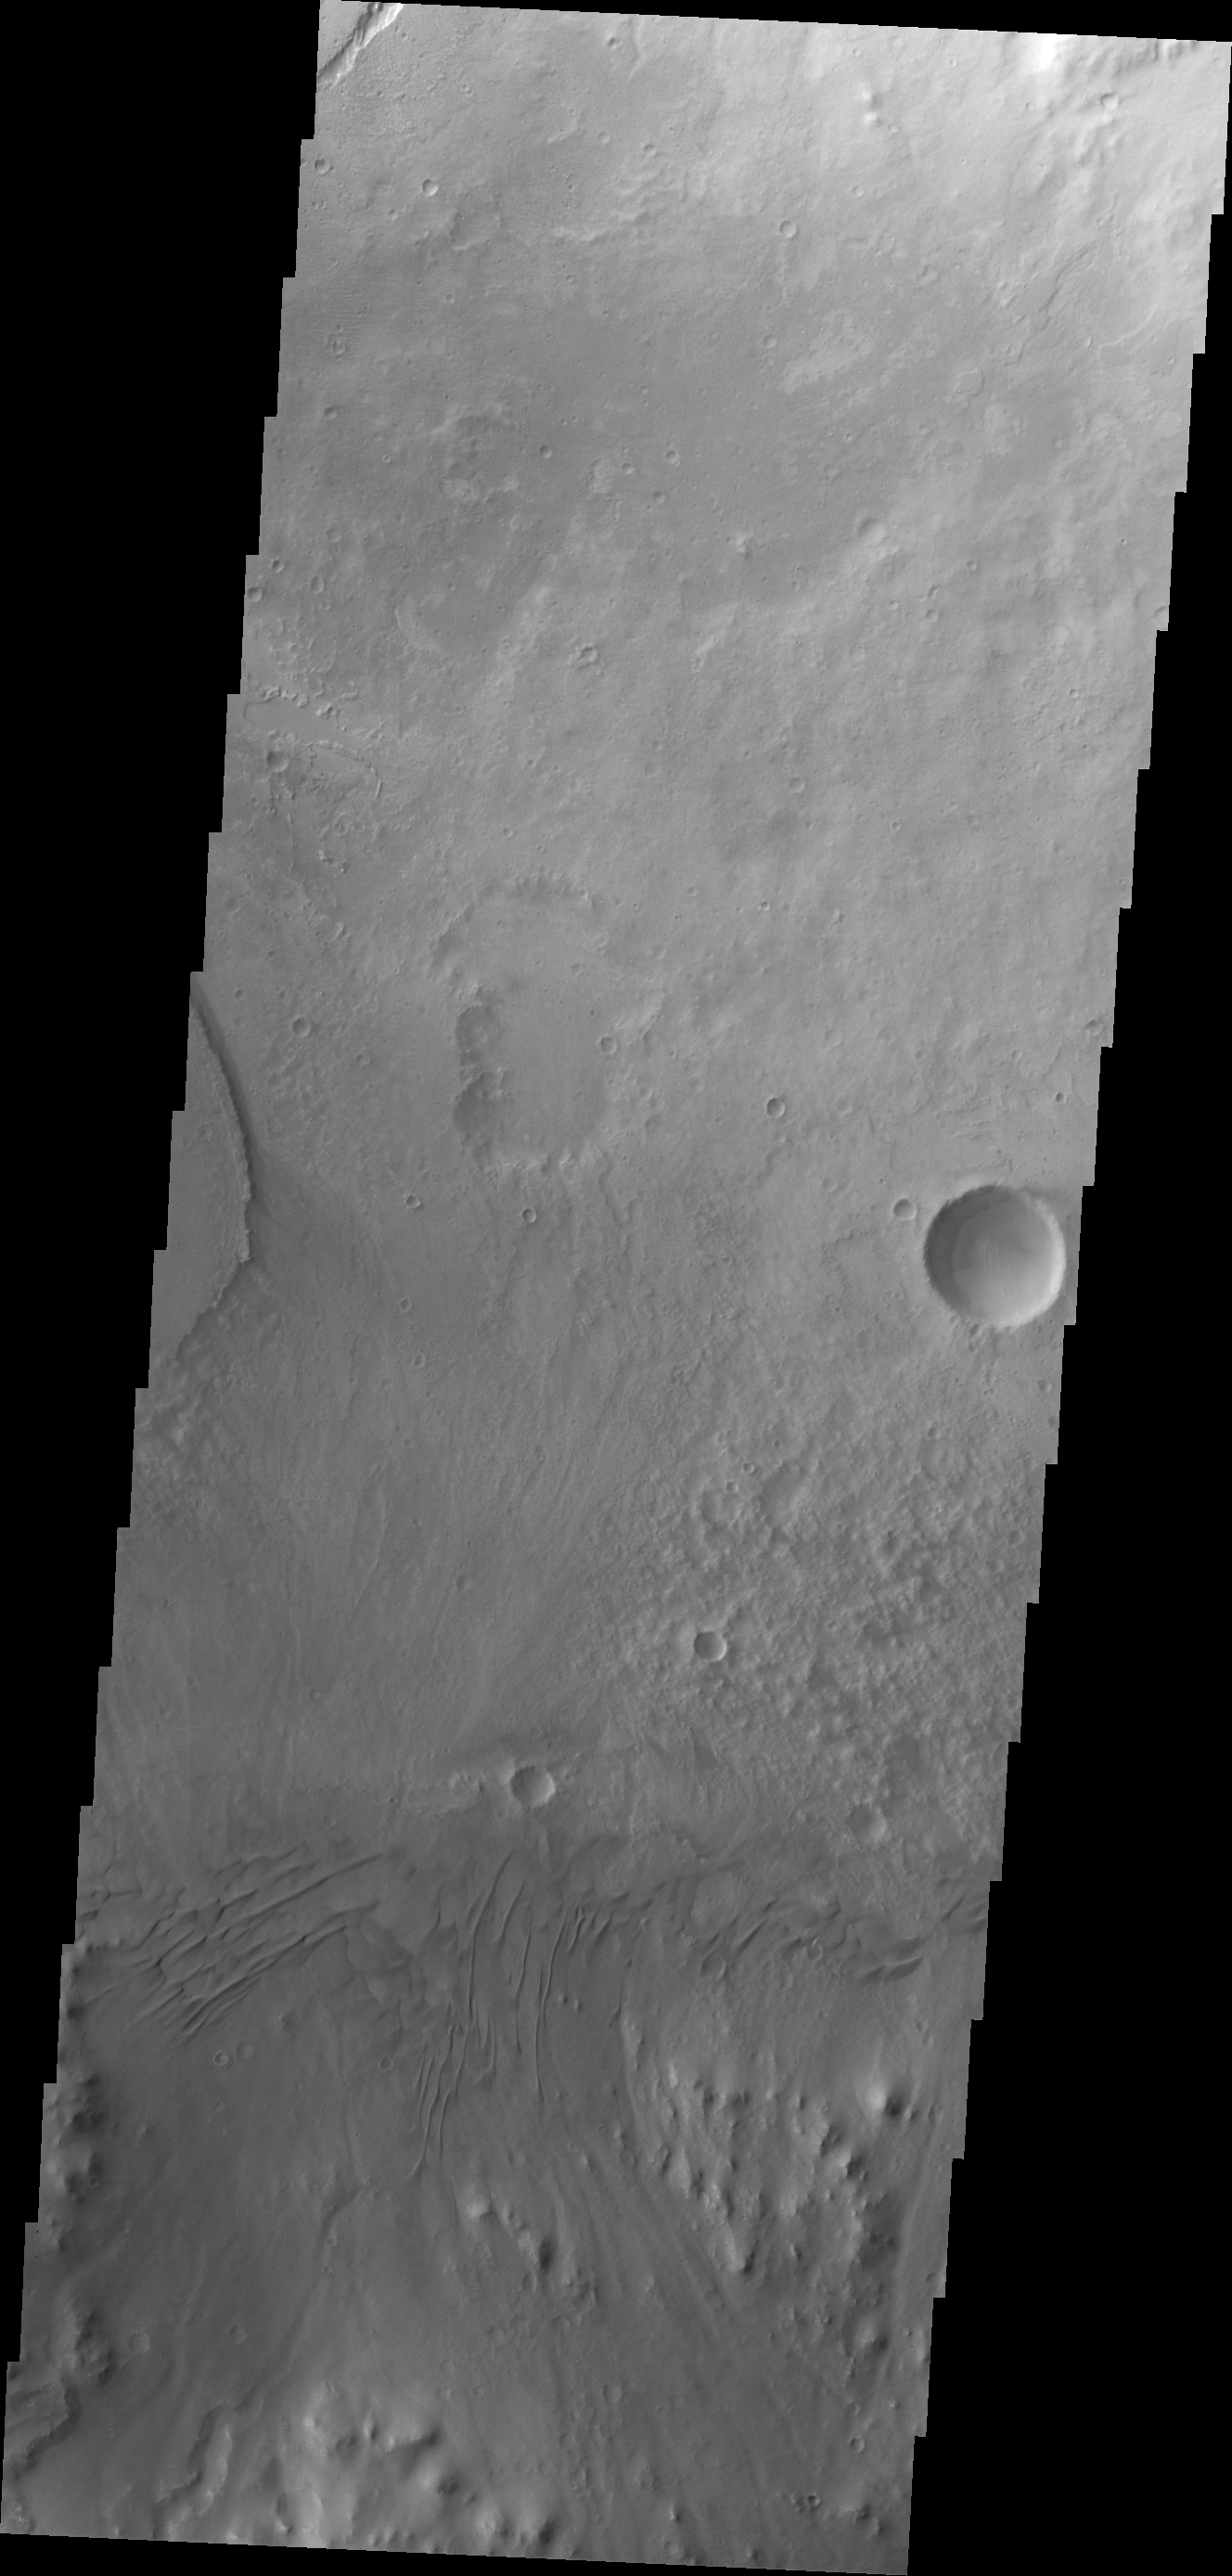

Images of Gale #28

During the month of April Mars will be in conjunction relative to the Earth. This means the Sun is in the line-of-sight between Earth and Mars, and communication between the two planets is almost impossible. For conjunction, the rovers and orbiting spacecraft at Mars continue to operate, but do not send the data to Earth. This recorded data will be sent to Earth when Mars moves away from the sun and the line-of-sight between Earth and Mars is reestablished. During conjunction the THEMIS image of the day will be a visual tour of Gale Crater, the location of the newest rover Curiosity.

Moving eastward across the southern part of Gale Crater, this image shows the easternmost arc of the channel deposit at the far left edge. Towards the bottom of the frame are sand dunes. Unlike the dunes on the western and eastern sides of Mt. Sharp, these dunes are located near the rim, rather than margin of Mt. Sharp.

Credit: NASA/JPL-Caltech/ASU